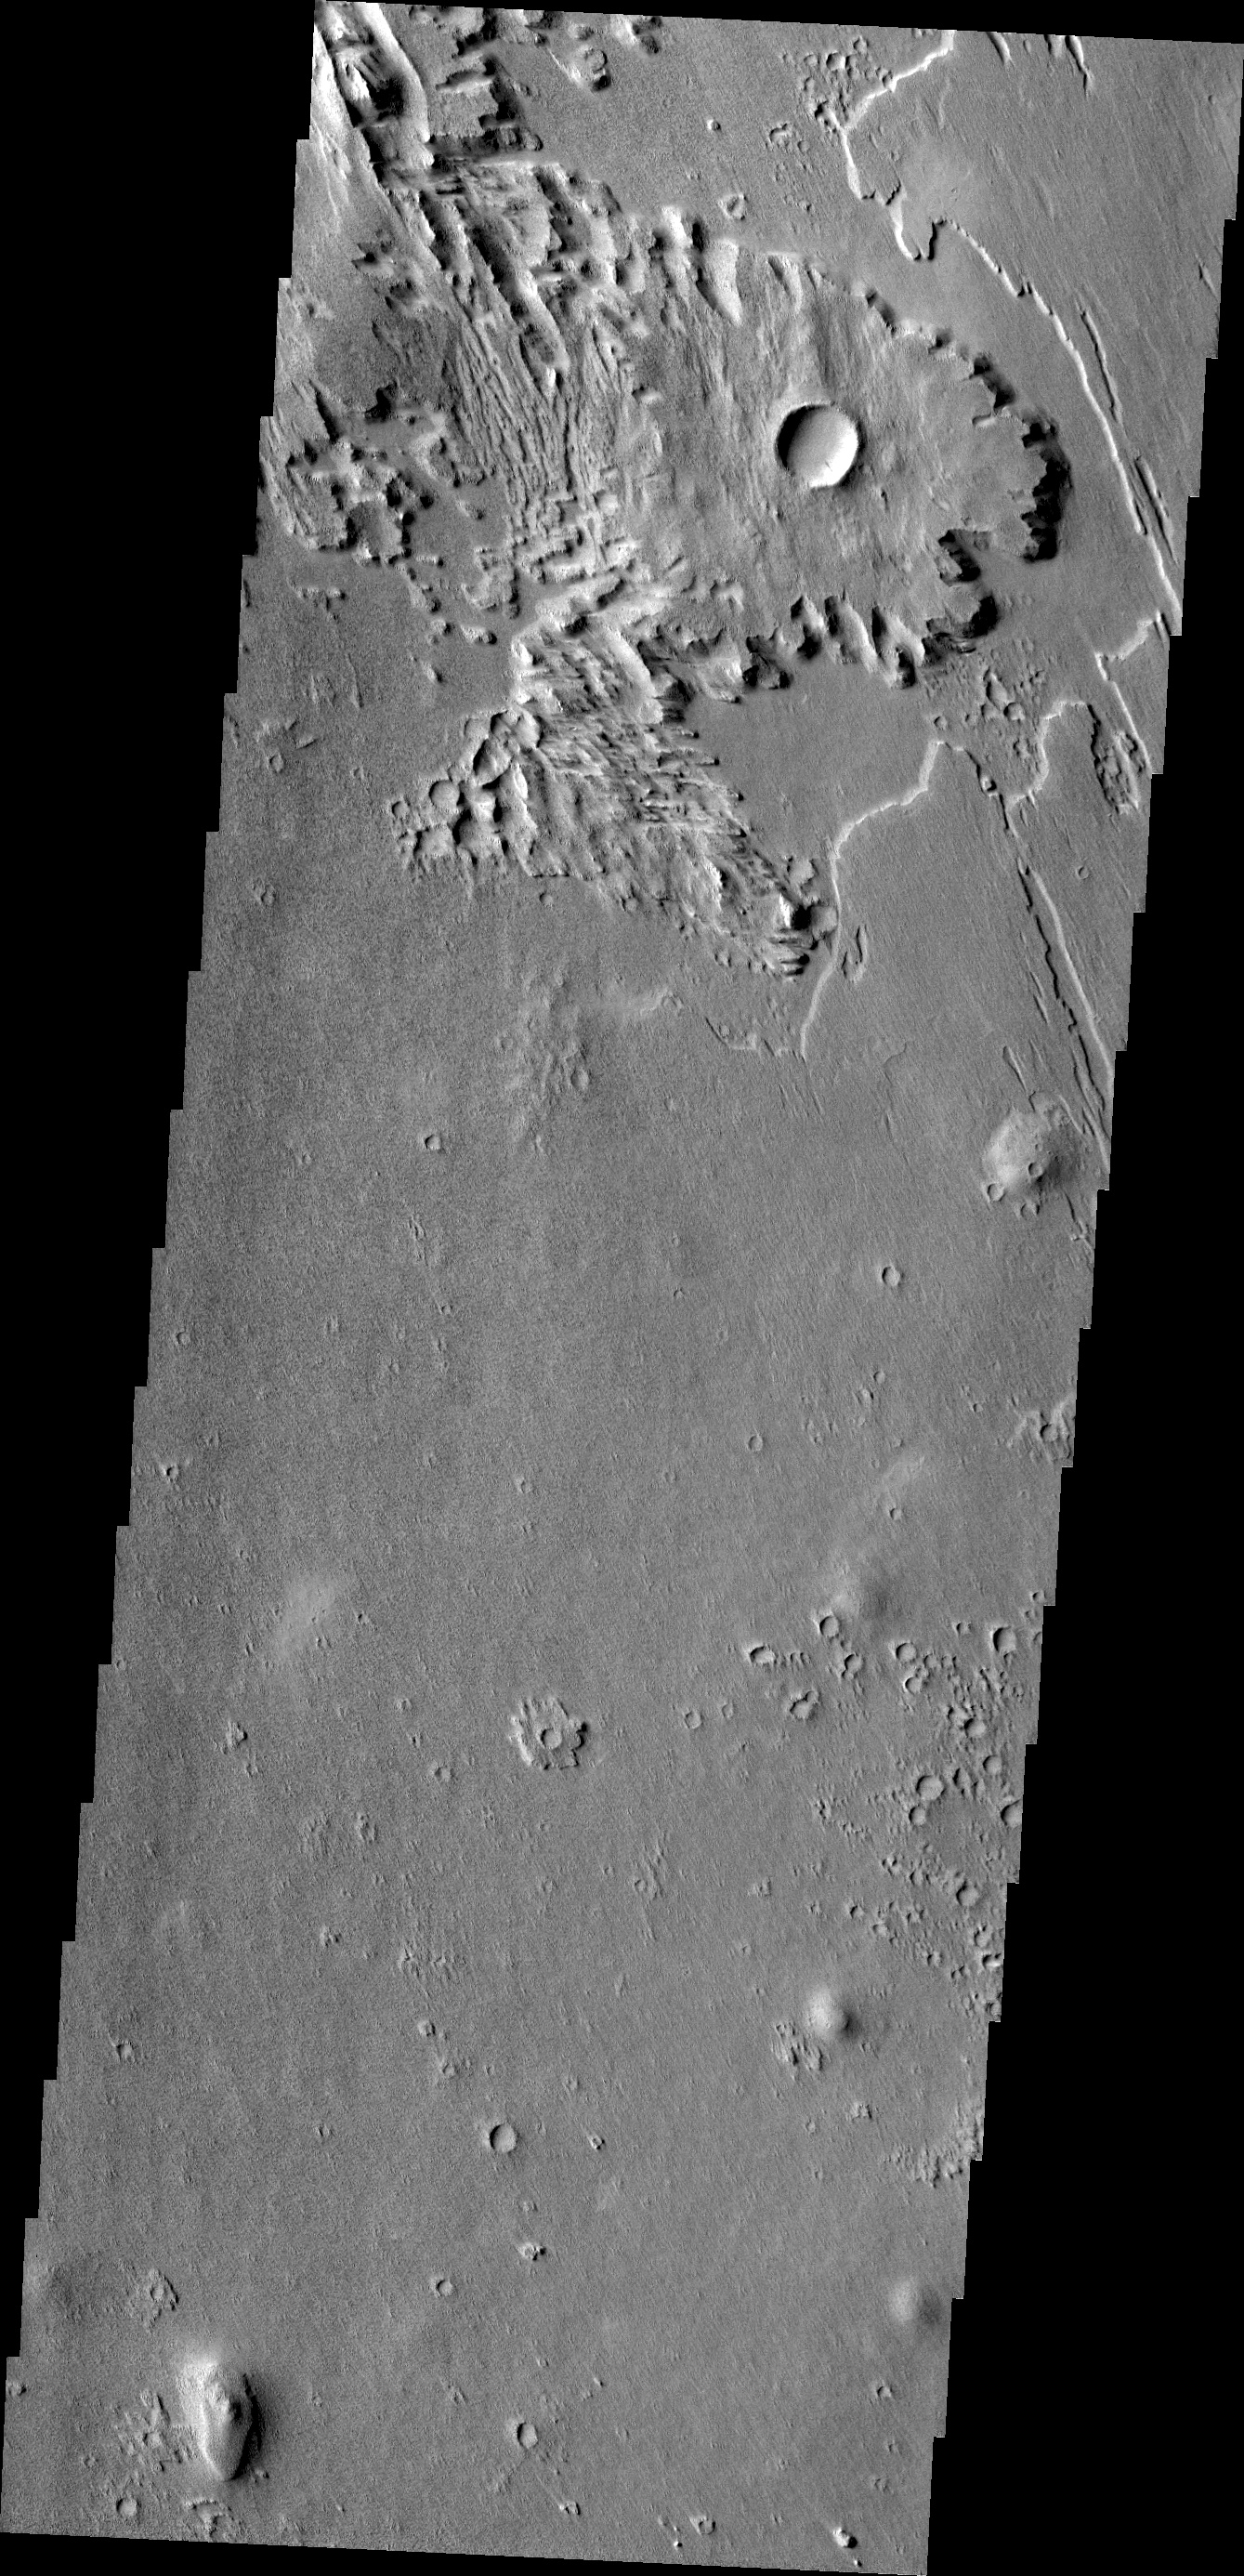

Wind Effects

This wind eroded crater is located between Eumenides and Gordii Dorsa. The ejecta of the crater is more resistant to the wind than the surrounding materials.

Credit: NASA/JPL/ASU